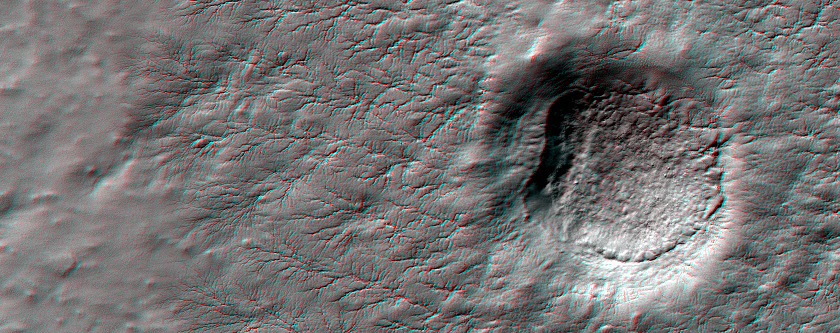

Erosion Features near the South Pole of Mars (Anaglyph)

This anaglyph from HiRISE shows erosional features formed by seasonal frost near the south pole of Mars.

During the winter, high latitudes (near the pole) on Mars build up deposits of carbon dioxide frost that can be several feet thick. In the spring these sublimate and turn back into gas. The gas sublimating at the bottom of the frost can move the underlying dust and even erode channels in it.

These channels form a variety of structures; examples like those at this site have been nicknamed “spiders” because many channels converge, giving a many-armed, spidery appearance.

NASA’s Jet Propulsion Laboratory, a division of the California Institute of Technology in Pasadena, manages the Mars Reconnaissance Orbiter for NASA’s Science Mission Directorate, Washington. Lockheed Martin Space Systems, Denver, built the spacecraft. The High Resolution Imaging Science Experiment is operated by the University of Arizona, Tucson, and the instrument was built by Ball Aerospace & Technologies Corp., Boulder, Colo.

Originally released July 13, 2011

Credit: NASA/JPL-Caltech/University of Arizona